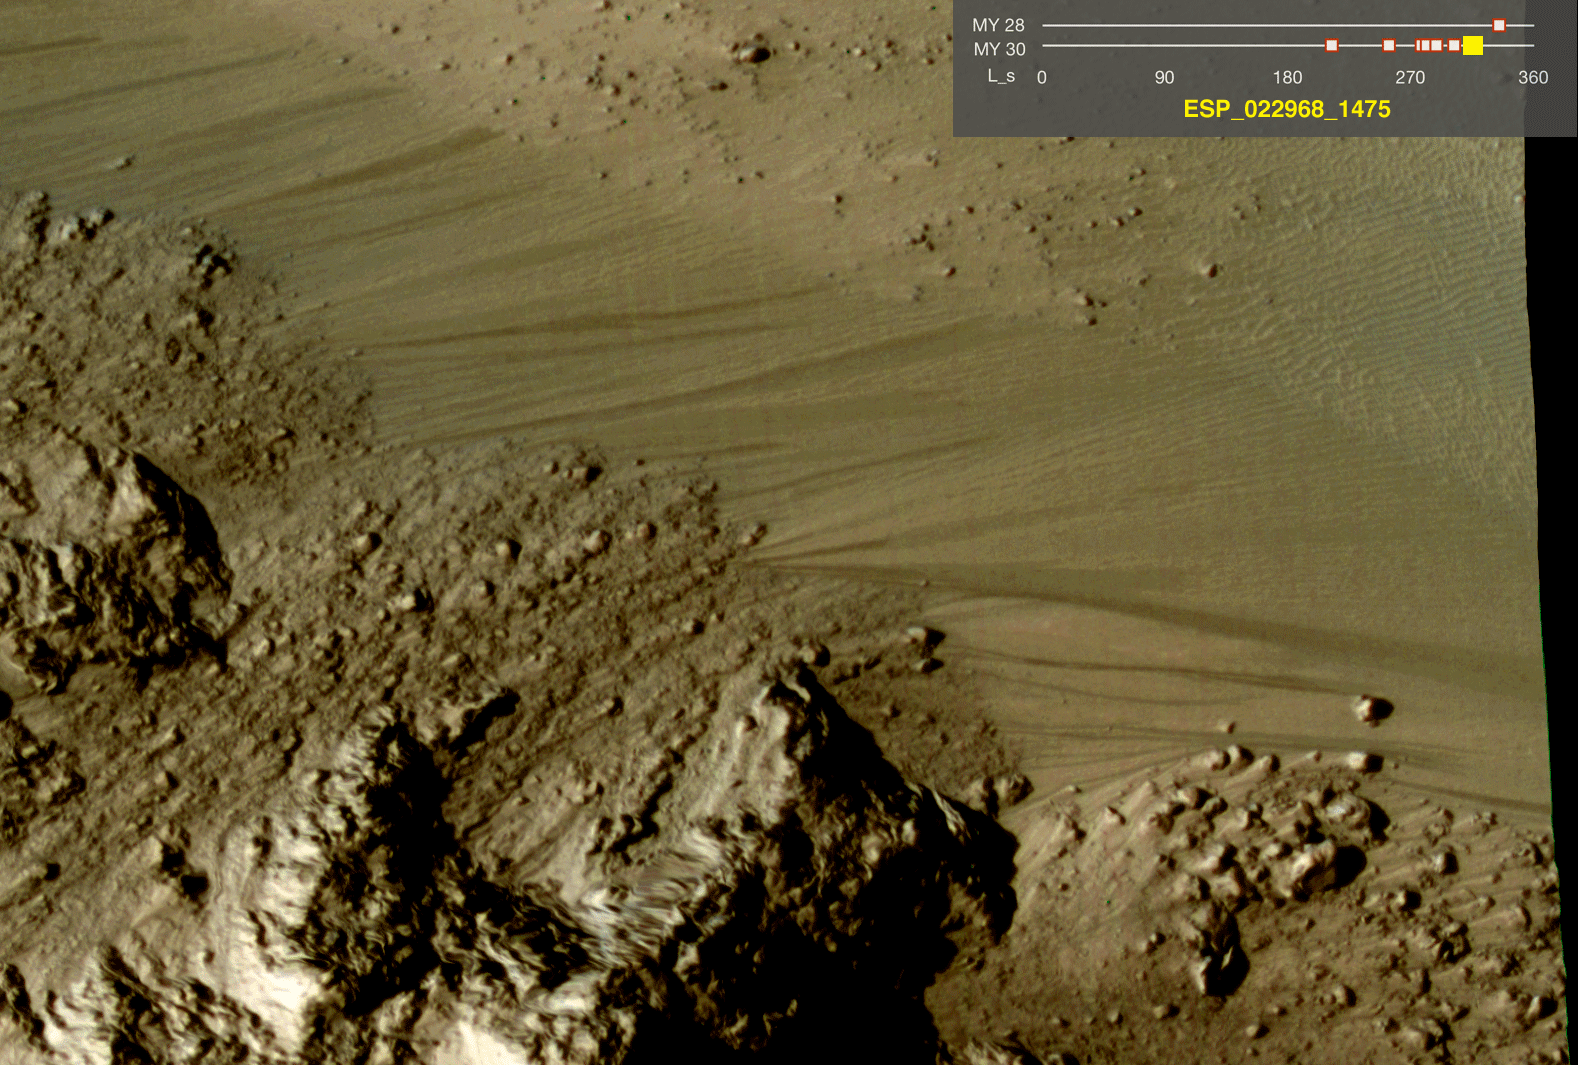

Warm-Season Flows on Slope in Horowitz Crater (Eight-Image Sequence)

This series of images shows warm-season features that might be evidence of salty liquid water active on Mars today. Evidence for that possible interpretation is presented in a report by McEwen et al. in the Aug. 5, 2011, edition of Science.

These images come from observations of Horowitz crater, at 32 degrees south latitude, 141 degrees east longitude, by the High Resolution Imaging Science Experiment (HiRISE) camera on NASA’s Mars Reconnaissance Orbiter. In time, the series spans from late summer of one Mars year to mid-summer of two years later. The images taken from oblique angles have been adjusted so that all steps in the sequence show the scene as if viewed from directly overhead.

The features that extend down the slope during warm seasons are called recurring slope lineae. They are narrow (one-half to five yards or meters wide), relatively dark markings on steep (25 to 40 degree) slopes at several southern hemisphere locations. Repeat imaging by HiRISE shows the features appear and incrementally grow during warm seasons and fade in cold seasons. They extend downslope from bedrock outcrops, often associated with small channels, and hundreds of them form in rare locations. They appear and lengthen in the southern spring and summer from 48 degrees to 32 degrees south latitudes favoring equator-facing slopes. These times and places have peak surface temperatures from about 10 degrees below zero Fahrenheit to 80 degree above zero Fahrenheit (about 250 to 300 Kelvin). Liquid brines near the surface might explain this activity, but the exact mechanism and source of the water are not understood.

The series is timed to dwell two seconds on the first and last frames and one second on intermediate frames, though network or computer performance may cause this to vary.

The legend on each image gives the exact HiRISE observation number so that additional image products from the observation and information about the observation can be found on the HiRISE website (e.g., the first image of the series is from PSP_005787_1475, at http://hirise.lpl.arizona.edu/PSP_005787_1475).

The legend also marks the Mars year and seasonal identifier (Ls) for each image. The Mars years begin with the first years of Mars exploration by robot spacecraft. This sequence includes images from Mars Year 28 and Mars Year 30. Ls stands for longitude of the sun, dividing the year into 360 degrees to mark the seasons. Ls = 180 is the beginning of southern spring, Ls = 270 is the beginning of southern summer, and Ls = 360 (or 0) is the beginning of southern autumn.

Other imagery related to these new findings from the Mars Reconnaissance Orbiter is at http://www.nasa.gov/mission_pages/MRO/multimedia/gallery/gallery-index.html.

HiRISE is operated by the University of Arizona, Tucson, and the instrument was built by Ball Aerospace & Technologies Corp., Boulder, Colo. NASA’s Jet Propulsion Laboratory, a division of the California Institute of Technology in Pasadena, manages the Mars Reconnaissance Orbiter for NASA’s Science Mission Directorate, Washington. Lockheed Martin Space Systems, Denver, built the spacecraft.

Credit: NASA/JPL-Caltech/Univ. of Arizona